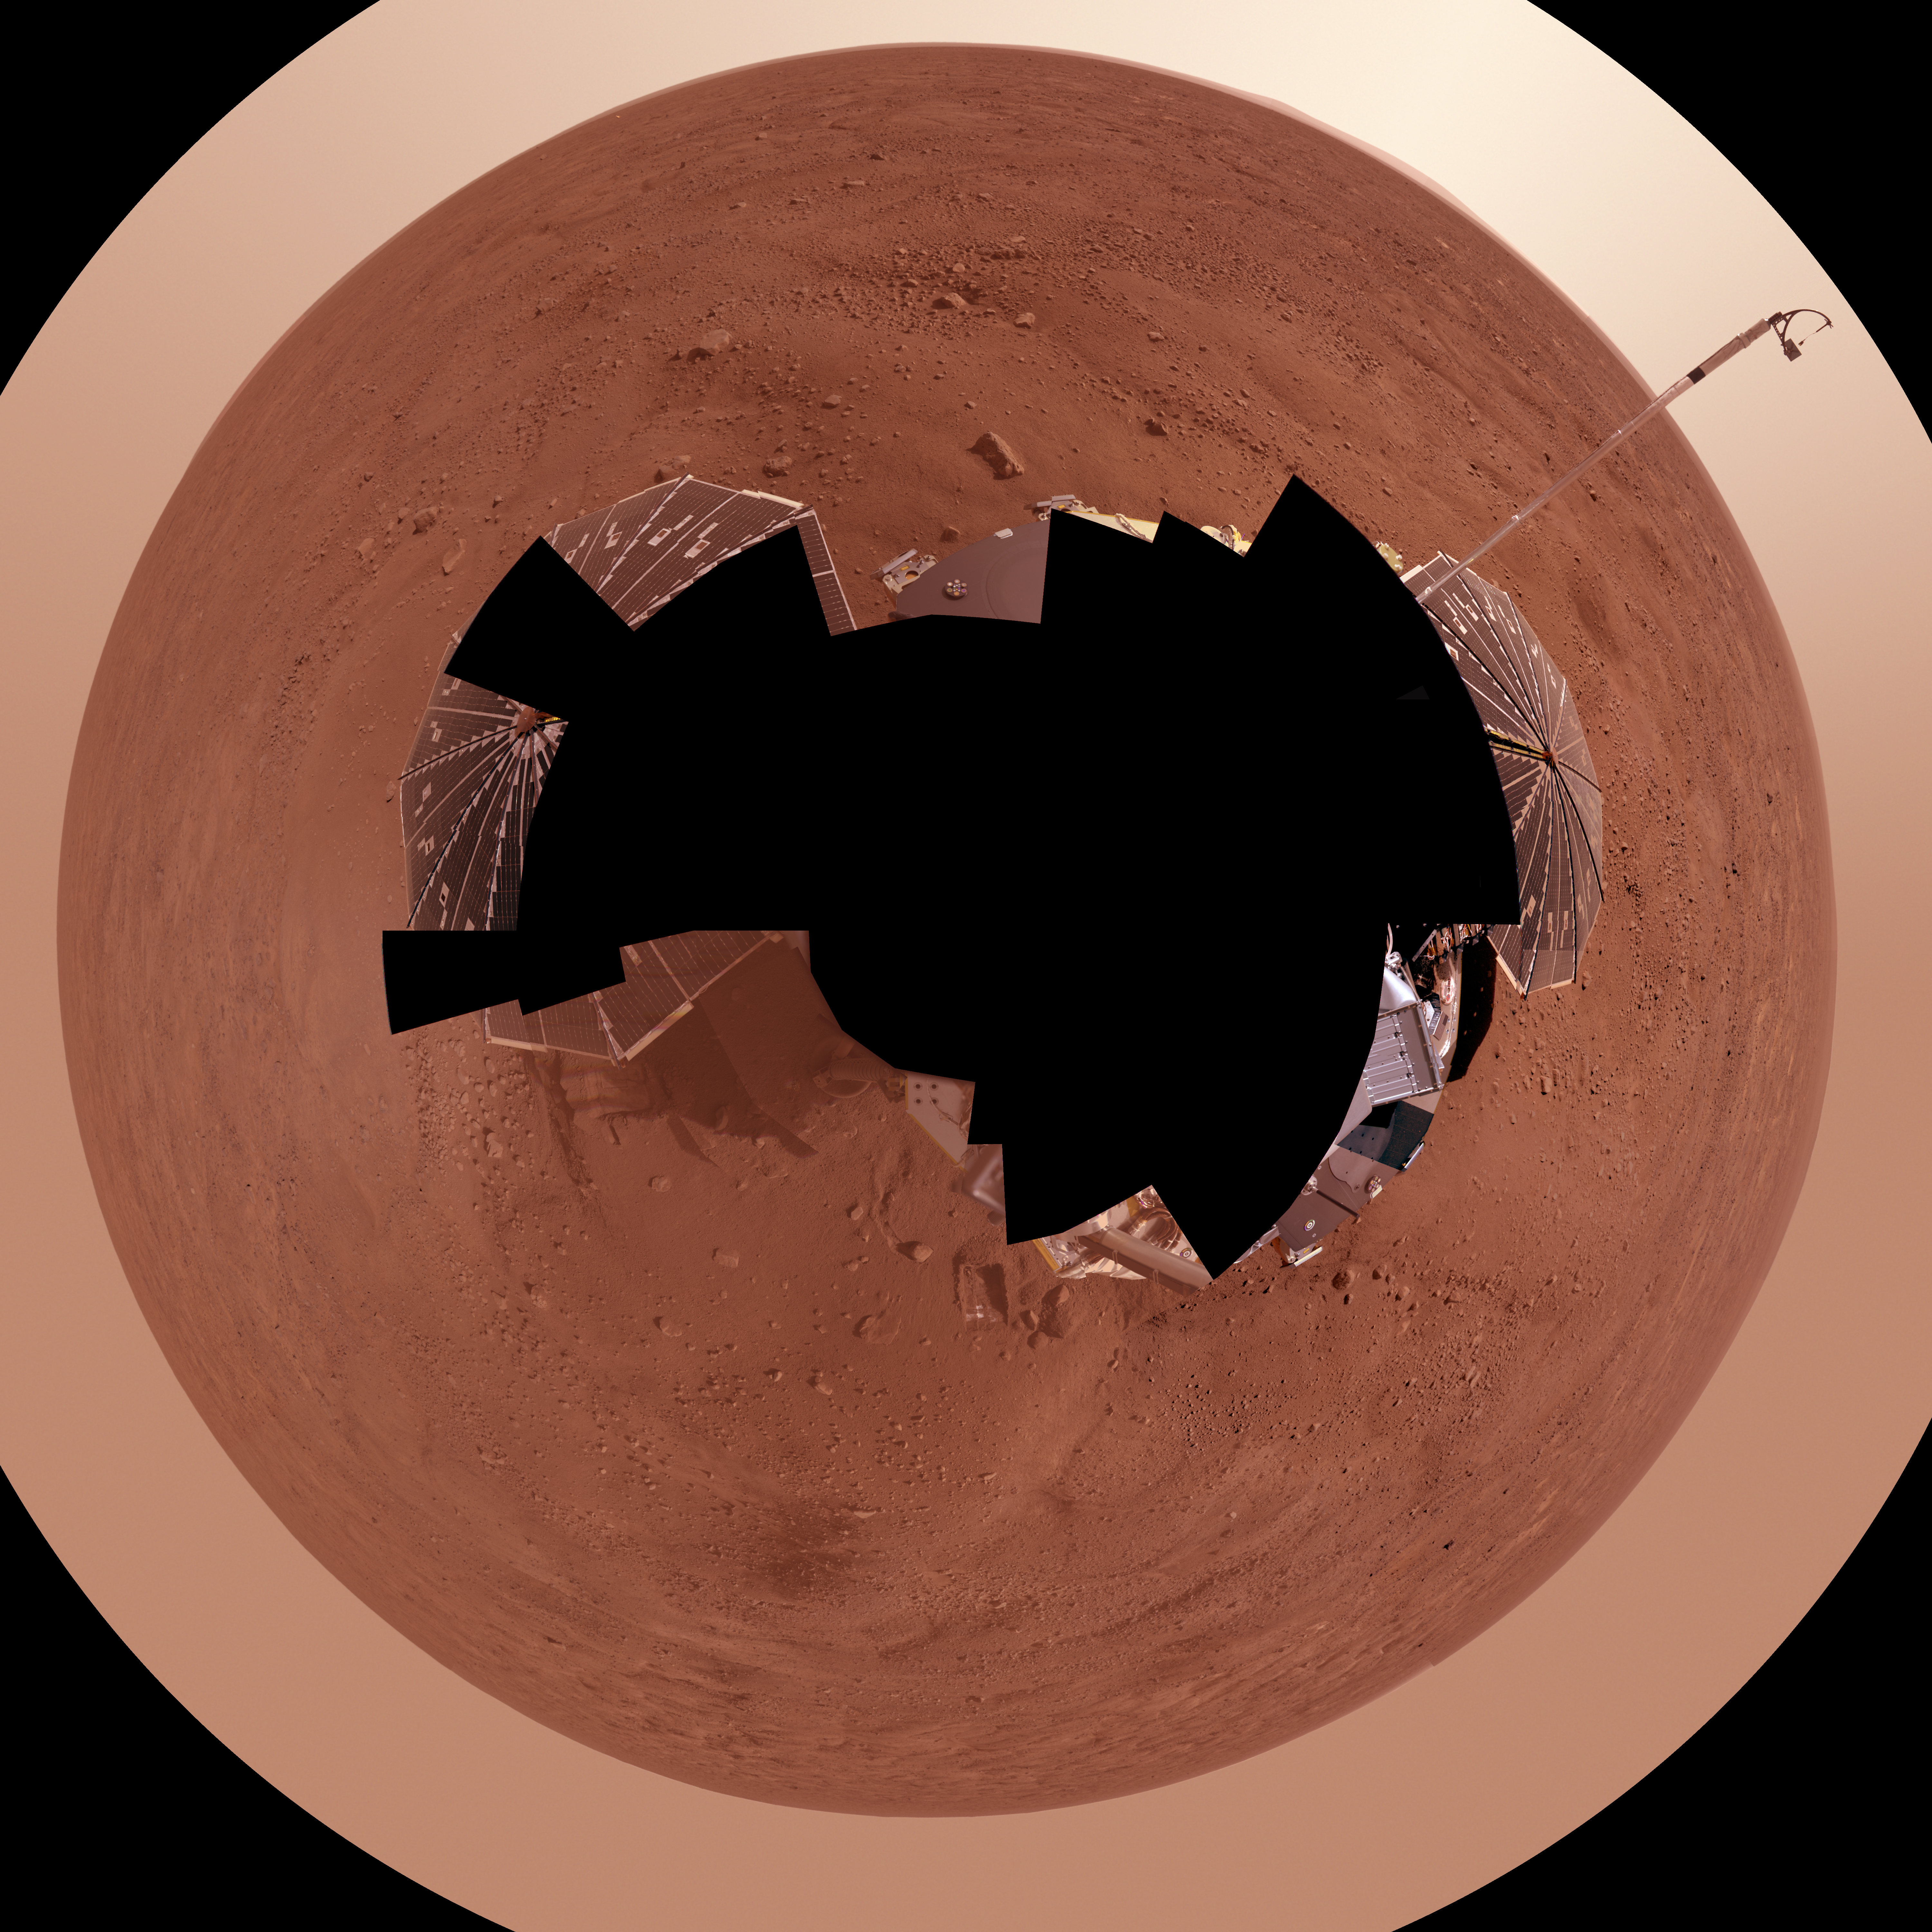

Full-Circle Color Panorama of Phoenix Landing Site on Northern Mars, Polar Projection

This view combines more than 400 images taken during the first several weeks after NASA’s Phoenix Mars Lander arrived on an arctic plain at 68.22 degrees north latitude, 234.25 degrees east longitude on Mars.

The full-circle panorama in approximately true color shows the polygonal patterning of ground at the landing area, similar to patterns in permafrost areas on Earth. South is toward the top. Trenches where Phoenix’s robotic arm has been exposing subsurface material are visible in the lower half of the image. The spacecraft’s meteorology mast, topped by the telltale wind gauge, extends into the sky portion of the panorama.

This view comprises more than 100 different camera pointings, with images taken through three different filters at each pointing. It is presented here as a polar projection.

The Phoenix Mission is led by the University of Arizona, Tucson, on behalf of NASA. Project management of the mission is by NASA’s Jet Propulsion Laboratory, Pasadena, Calif. Spacecraft development is by Lockheed Martin Space Systems, Denver.

Photojournal Note: As planned, the Phoenix lander, which landed May 25, 2008 23:53 UTC, ended communications in November 2008, about six months after landing, when its solar panels ceased operating in the dark Martian winter.

Credit: NASA/JPL-Caltech/University of Arizona/Texas A&M University